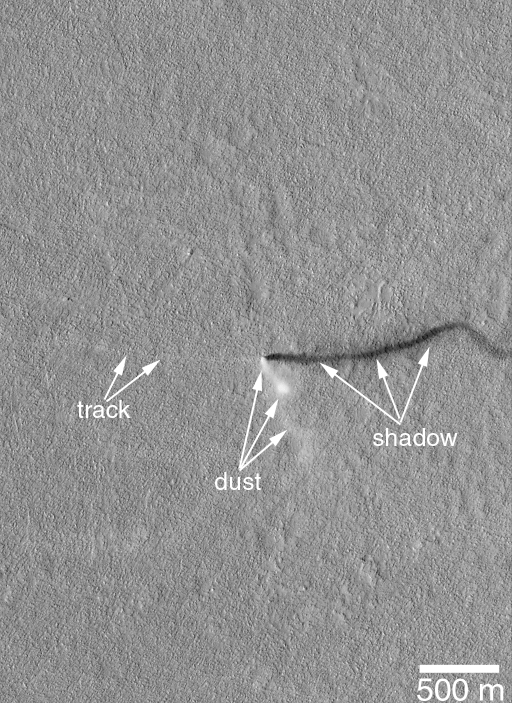

A Mid-Summer’s Dust Devil

One objective for the Mars Global Surveyor (MGS) Mars Orbiter Camera (MOC) in the Extended Mission is to continue looking for changes and dynamic events taking place on the red planet. The feature shown here elicited gasps of excitement among the MOC Operations Staff when it was received in early April 2001.

The feature is a dust devil. Dust devils are spinning, columnar vortices of wind that move across the landscape, pick up dust, and look somewhat like miniature tornadoes. Dust devils are a common occurrence in dry and desert landscapes on Earth as well as Mars. When this dust devil was spied in Amazonis Planitia on April 10th, the MOC was looking straight down. Usually when the camera is looking down the dust devil will appear as a circular, fuzzy patch with a straight shadow indicating its columnar shape. In this case, however, the dust devil is somewhat curved and kinked–its shape is best seen in the shadow it casts to the right. A thin, light-toned track has been left by the dust devil as it moved eastward across the landscape. Usually, such tracks are darker than the surroundings, in this case the light tone might indicate that the dust being removed by the passing dust devil is darker than the surface underneath the thin veneer of dust.

Dust devils most typically form when the ground heats up during the day, warming the air immediately above the surface. As the warmed air nearest the surface begins to rise, it spins. The spinning column begins to move across the surface and picks up loose dust (if any is present). The dust makes the vortex visible and gives it the “dust devil” or tornado-like appearance. This dust devil occurred at an optimal time for dust devils whether on Earth or Mars–around 2 p.m. local time in the middle of Northern Hemisphere Summer. North is up, sunlight illuminates the scene from the left (west), and 500 meters is about 547 yards. The shadow cast by the dust devil goes off the edge of the image, but the length shown here (about 1.5 km) indicates that the dust devil was a bit more than 1 km (0.62 mi) in height.

Credit: NASA/JPL/MSSS